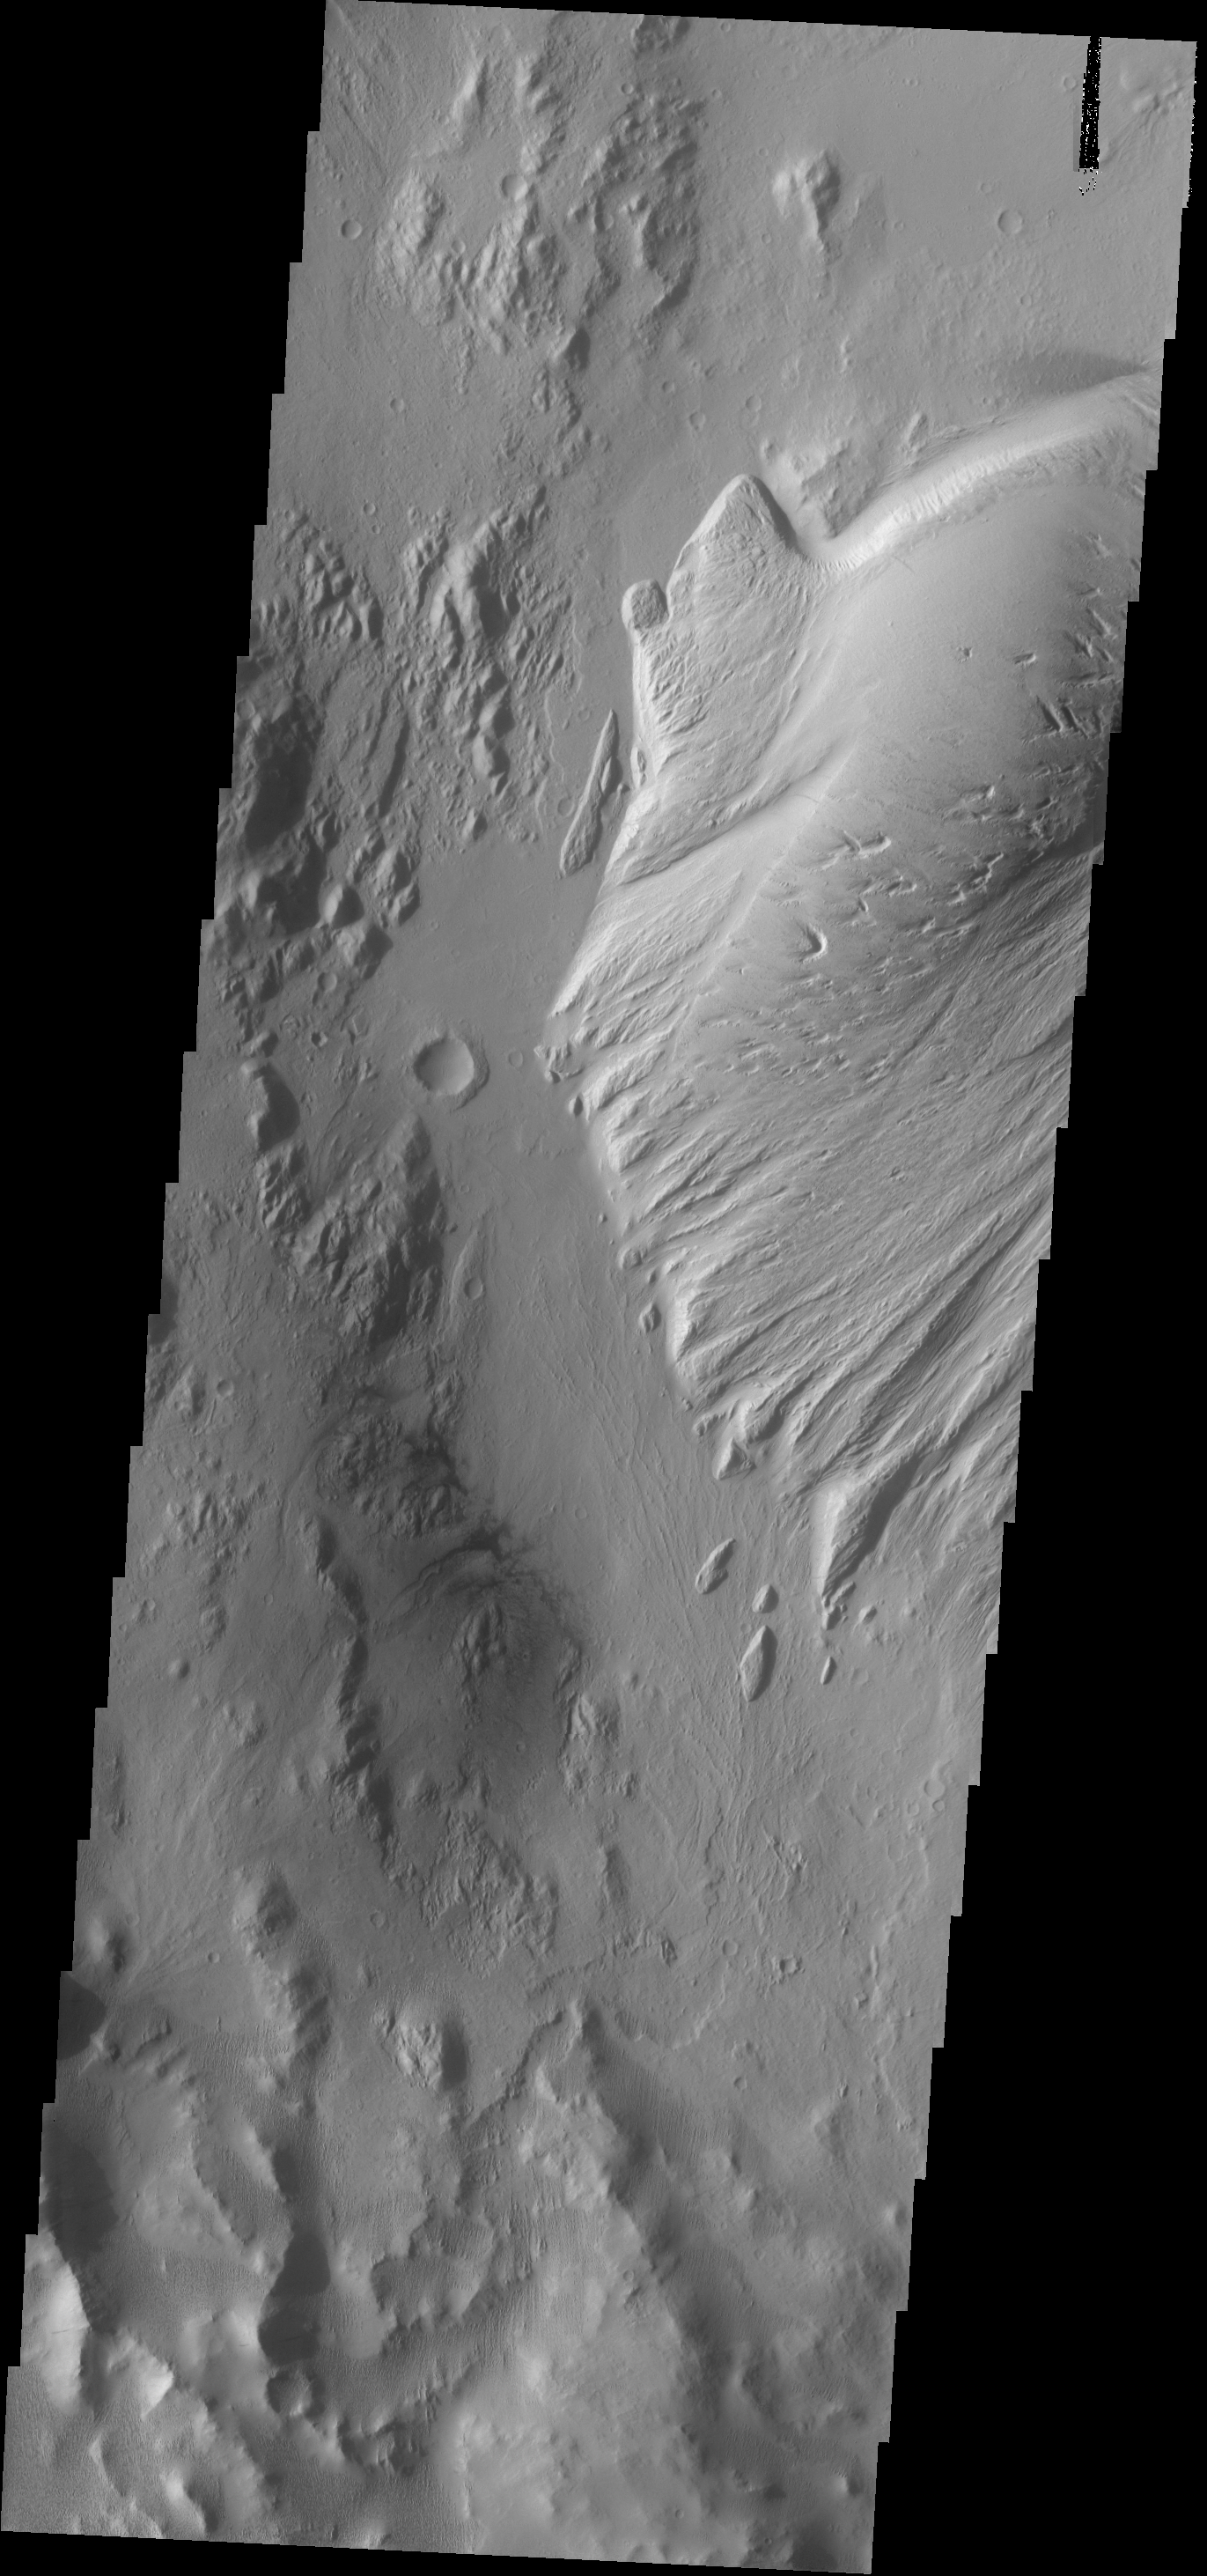

Nicholson Crater

This VIS image shows part of the large deposit on the floor of Nicholson Crater.

Credit: NASA/JPL-Caltech/ASU